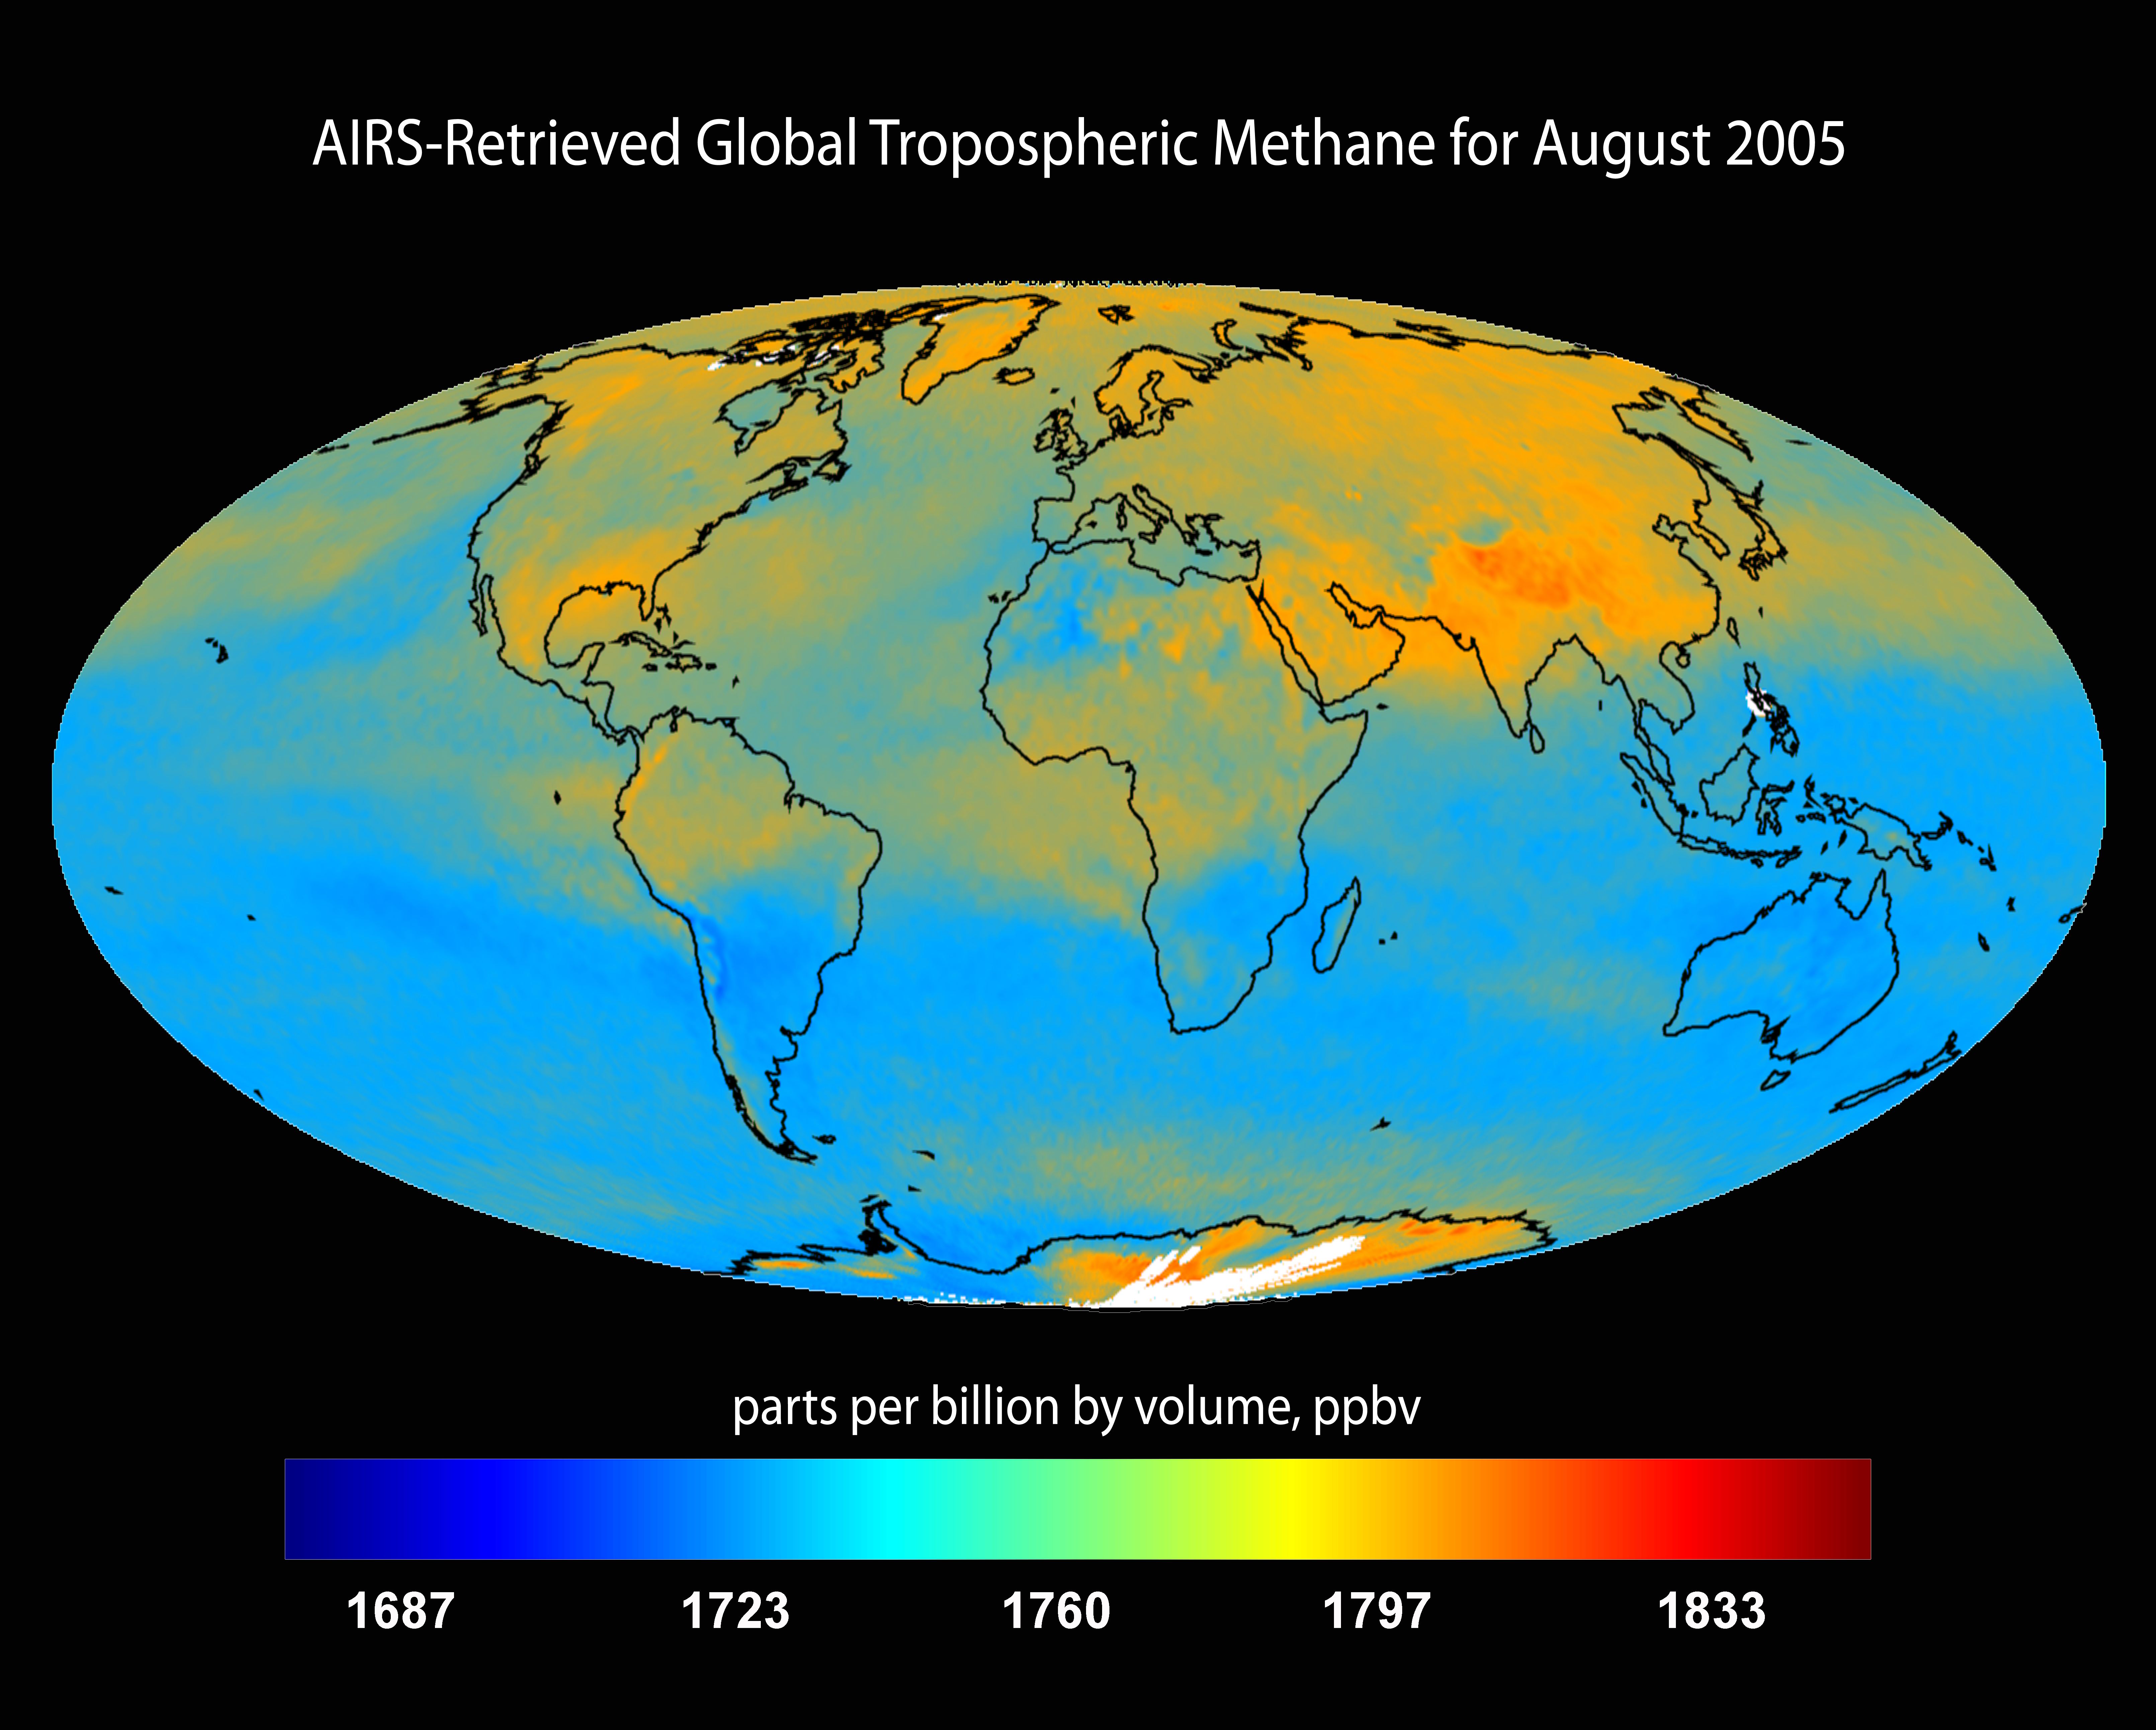

AIRS-Retrieved Global Tropospheric Methane for August 2005

This image is the AIRS-retrieved global tropospheric methane for August 2005. This AIRS research product will aid in the identification of natural and anthropogenic sources of this greenhouse gas, its seasonal and multi-year variation and its transport around the globe at several altitudes in the troposphere.

About AIRS
The Atmospheric Infrared Sounder, AIRS, in conjunction with the Advanced Microwave Sounding Unit, AMSU, senses emitted infrared and microwave radiation from Earth to provide a three-dimensional look at Earth’s weather and climate. Working in tandem, the two instruments make simultaneous observations all the way down to Earth’s surface, even in the presence of heavy clouds. With more than 2,000 channels sensing different regions of the atmosphere, the system creates a global, three-dimensional map of atmospheric temperature and humidity, cloud amounts and heights, greenhouse gas concentrations, and many other atmospheric phenomena. Launched into Earth orbit in 2002, the AIRS and AMSU instruments fly onboard NASA’s Aqua spacecraft and are managed by NASA’s Jet Propulsion Laboratory in Pasadena, Calif., under contract to NASA. JPL is a division of the California Institute of Technology in Pasadena.

Credit: NASA/JPL